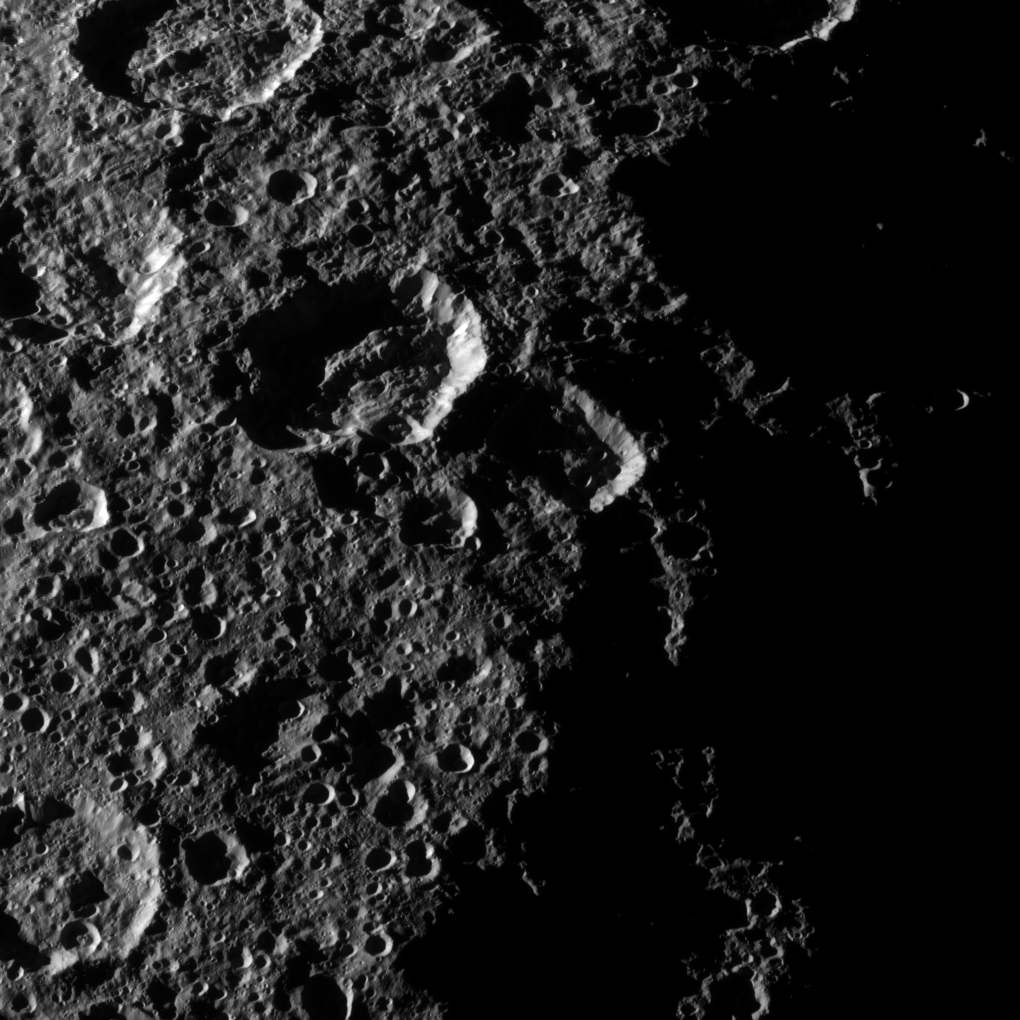

Rhea’s Northern Craters

The Cassini spacecraft captured this high-resolution view of the cratered surface of Saturn’s moon Rhea as the spacecraft flew by the moon on Oct. 17, 2010.

For closer views of Rhea’s surface from earlier flybys, see PIA07765 and PIA08402. This view is centered on terrain at 60 degrees north latitude, 251 degrees west longitude on Rhea (1,528 kilometers, 949 miles across).

The image was taken in visible light with the Cassini spacecraft’s narrow-angle camera. The view was acquired at a distance of approximately 40,000 kilometers (25,000 miles) from Rhea and at a Sun-Rhea-spacecraft, or phase, angle of 88 degrees. Image scale is 238 meters (781 feet) per pixel.

The Cassini-Huygens mission is a cooperative project of NASA, the European Space Agency and the Italian Space Agency. The Jet Propulsion Laboratory, a division of the California Institute of Technology in Pasadena, manages the mission for NASA’s Science Mission Directorate, Washington, D.C. The Cassini orbiter and its two onboard cameras were designed, developed and assembled at JPL. The imaging operations center is based at the Space Science Institute in Boulder, Colo.

Credit: NASA/JPL/Space Science Institute